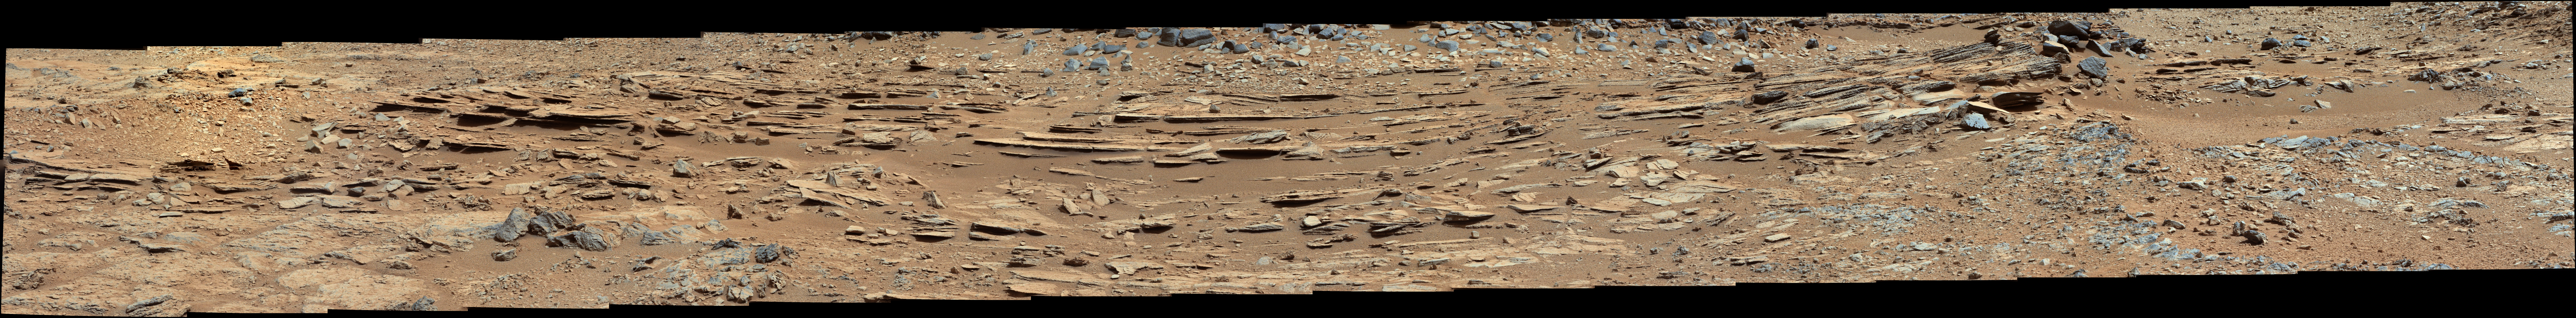

Wide View of ‘Shaler’ Outcrop, Sol 120

Raw Image

The “Shaler” outcrop is dramatically layered, as seen in this mosaic of telephoto images from the right Mast Camera (Mastcam) on NASA’s Mars rover Curiosity. In some portions of the outcrop, patterns in the layering provide evidence of stream flow.

The images combined into this mosaic were taken between 12:34 and 1:00 p.m. local Mars solar time during the 120th Martian day, or sol, of Curiosity’s surface operations (Dec. 7, 2012).

The mosaic has been white-balanced to show what the rocks would look like if they were on Earth. A raw-color version is also available, showing what the rocks look like on Mars to the camera.

An excerpt from this mosaic, PIA16707, provides an indication of scale.

Credit: NASA/JPL-Caltech/MSSS